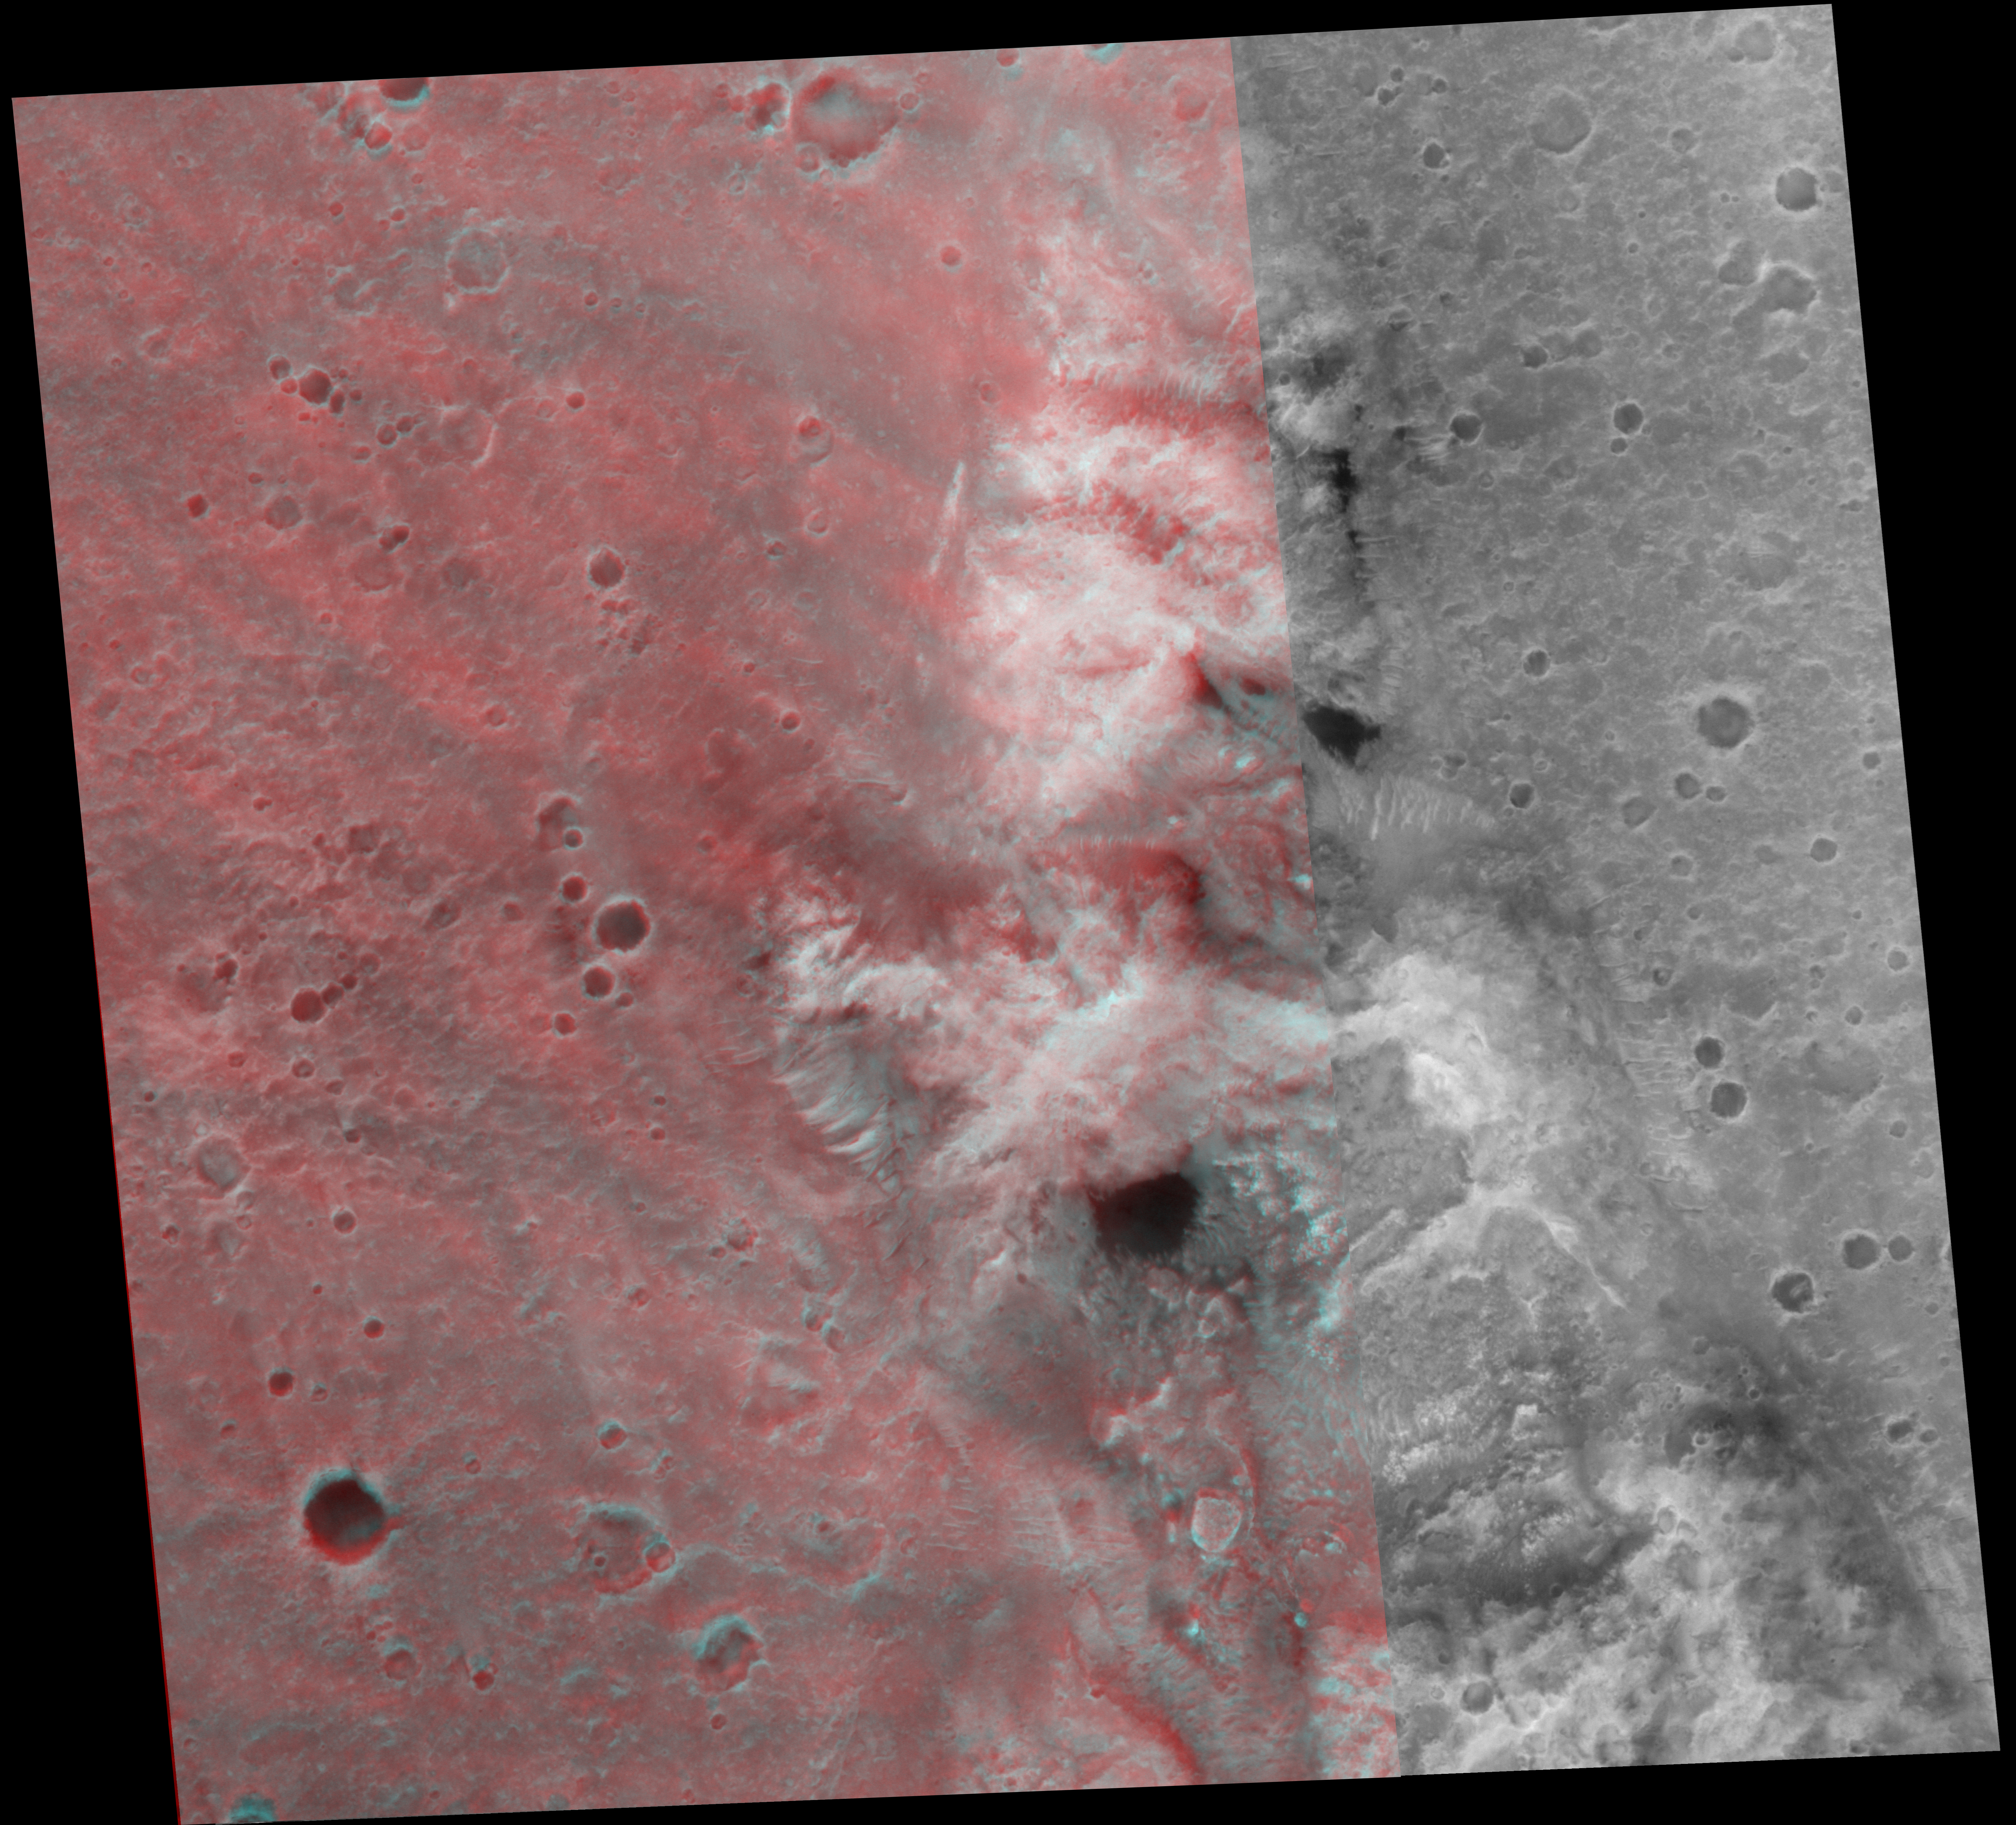

Spirit’s Neighborhood in ‘Columbia Hills,’ in Stereo

Two Earth years ago, NASA’s Mars Exploration Rover Spirit touched down in Gusev Crater. The rover marked its first Mars-year (687 Earth days) anniversary in November 2005. On Nov. 2, 2005, shortly before Spirit’s Martian anniversary, the Mars Orbiter Camera on NASA’s Mars Global Surveyor acquired an image covering approximately 3 kilometers by 3 kilometers (1.9 miles by 1.9 miles) centered on the rover’s location in the “Columbia Hills.”

The tinted portion of this image gives a stereo, three-dimensional view when observed through 3-D glasses with a red left eye and blue right eye. The tallest peak is “Husband Hill,” which was climbed by Spirit during much of 2005. The region south (toward the bottom) of these images shows the area where the rover is currently headed. The large dark patch and other similar dark patches in these images are accumulations of windblown sand and granules. North is up; illumination is from the left. The location is near 14.8 degrees south latitude, 184.6 degrees west longitude.

Credit: NASA/JPL-Caltech/MSSS